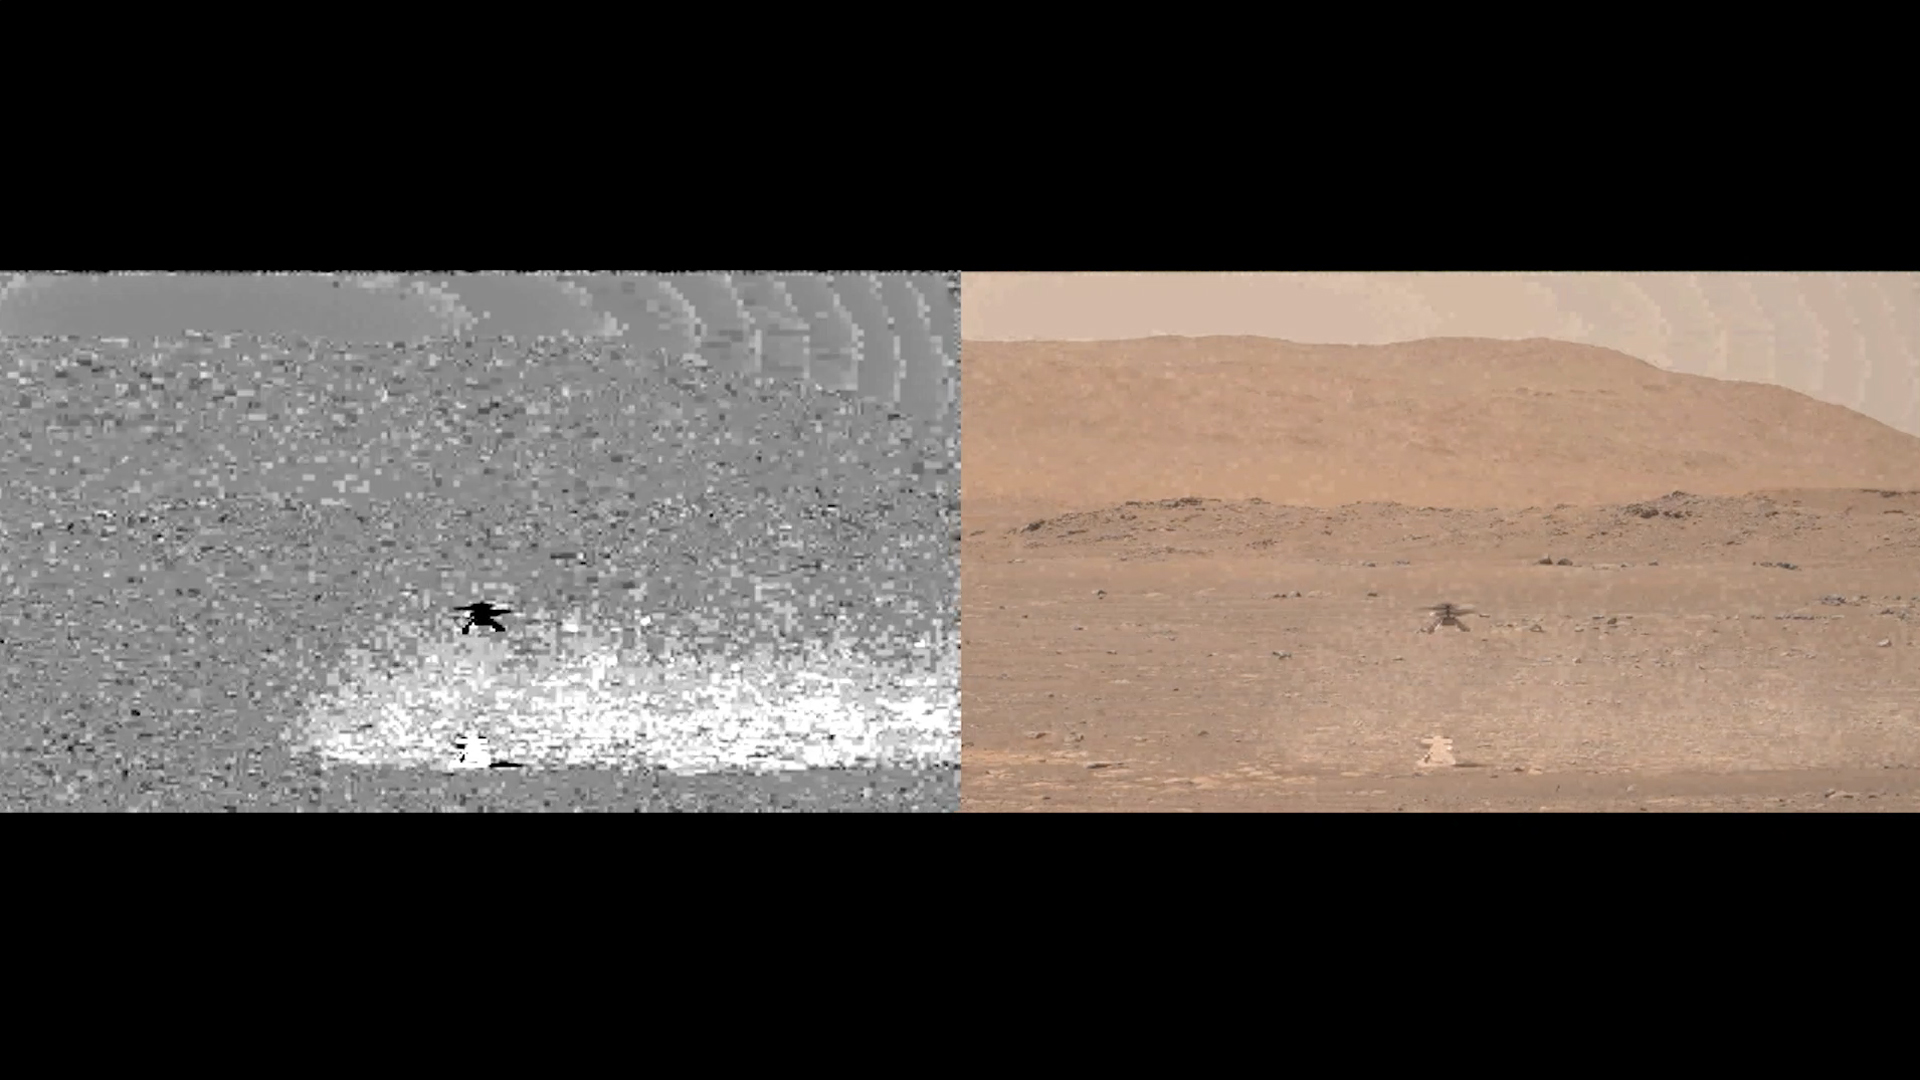

Enhanced Video Shows Dust During Ingenuity’s Flight

NASA’s Ingenuity helicopter can be seen here taking off, hovering and then landing on the Martian surface on April 19, 2021. The Mastcam-Z imager aboard NASA’s Perseverance Mars rover shot video of the helicopter’s flight. The video is presented here in side-by-side formats that have both been enhanced to show a dust plume swirling during takeoff and again on landing.

The view on the left uses motion filtering to show where dust was detected during liftoff and landing and the view on the right is enhanced with the motion filtering. Scientists use this image processing to detect dust devils as they pass by Mars rovers. An additional version of the video includes a timer that counts down until liftoff and then counts up until landing.

A ghostly “cut-out” of the helicopter is visible in each side-by-side format; that’s an artifact related to the digital processing.

The Ingenuity Mars Helicopter was built by JPL, which also manages this technology demonstration project for NASA Headquarters. It is supported by NASA’s Science Mission Directorate, Aeronautics Research Mission Directorate, and Space Technology Mission Directorate. NASA’s Ames Research Center and Langley Research Center provided significant flight performance analysis and technical assistance during Ingenuity’s development.

Arizona State University in Tempe leads the operations of the Mastcam-Z instrument, working in collaboration with Malin Space Science Systems in San Diego.

More About the Mission

A key objective for Perseverance’s mission on Mars is astrobiology, including the search for signs of ancient microbial life. The rover will characterize the planet’s geology and past climate, pave the way for human exploration of the Red Planet, and be the first mission to collect and cache Martian rock and regolith (broken rock and dust).

Subsequent NASA missions, in cooperation with ESA (European Space Agency), would send spacecraft to Mars to collect these sealed samples from the surface and return them to Earth for in-depth analysis.

The Mars 2020 Perseverance mission is part of NASA’s Moon to Mars exploration approach, which includes Artemis missions to the Moon that will help prepare for human exploration of the Red Planet.

JPL, which is managed for NASA by Caltech in Pasadena, California, built and manages operations of the Perseverance rover.

Credit: NASA/JPL-Caltech/ASU/MSSS/SSI